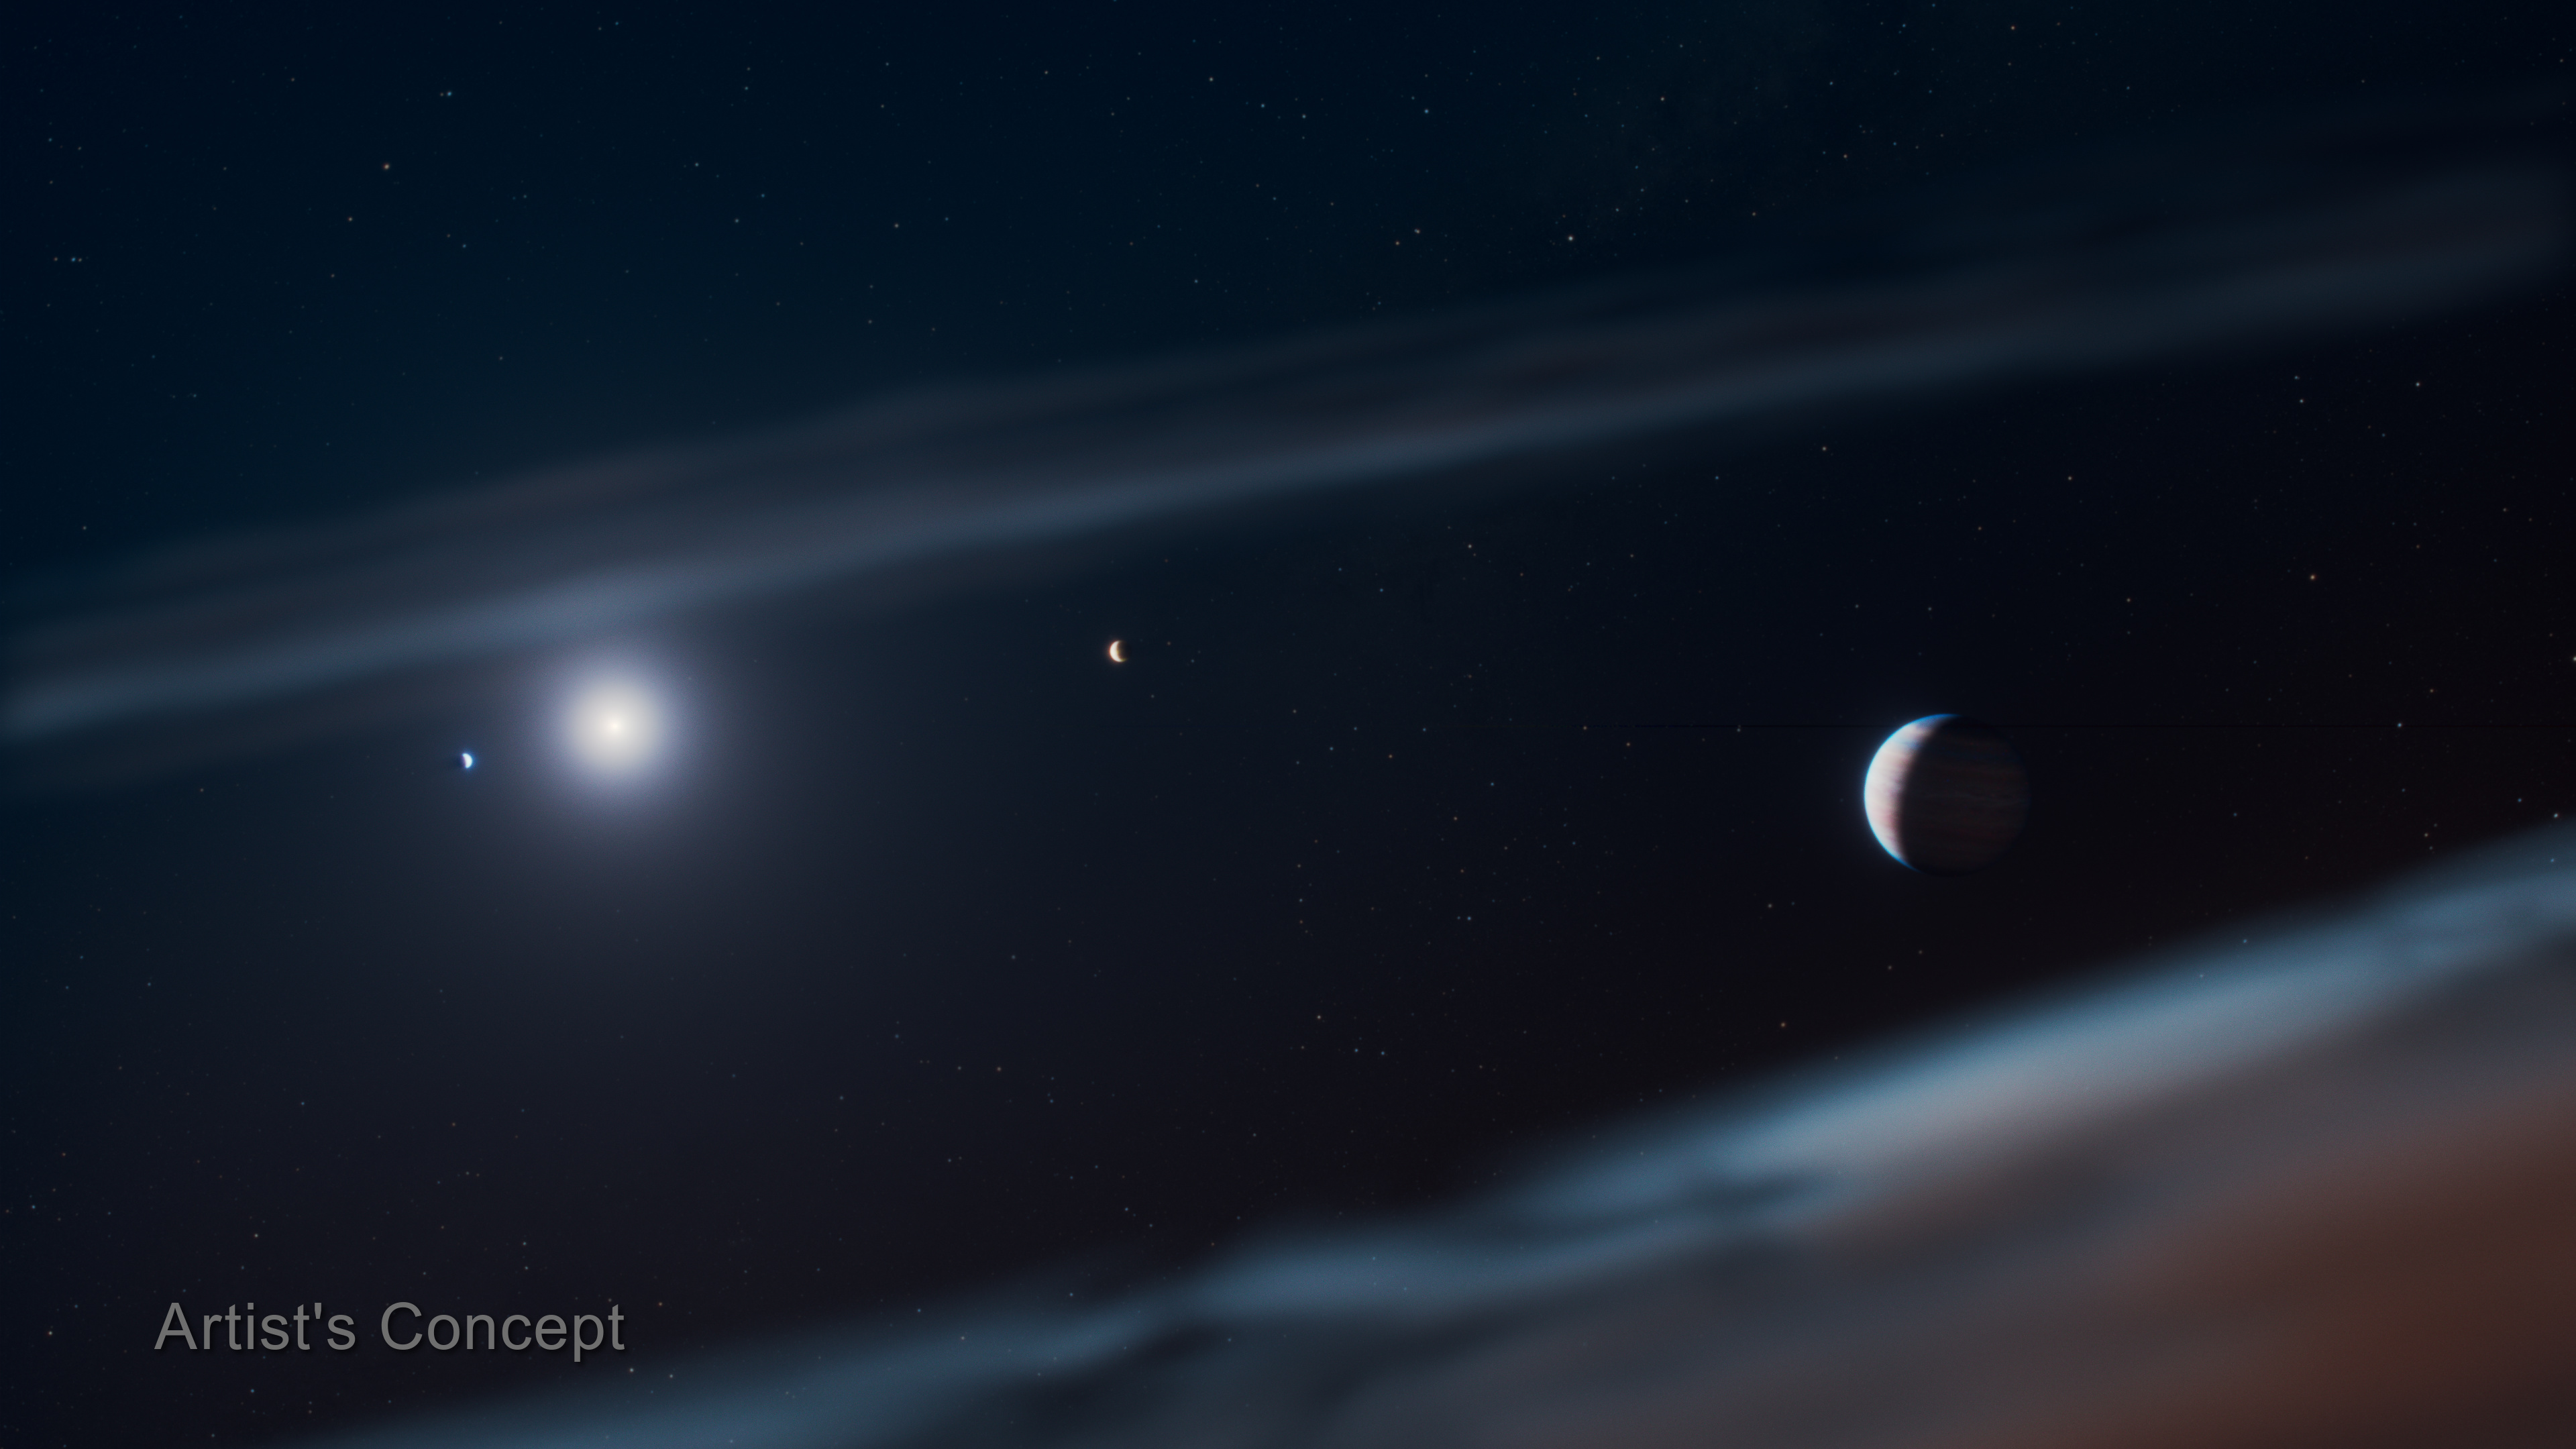

Beta Pictoris System (Artist’s Concept)

This artist’s concept depicts the young Beta Pictoris planetary system with the newly discovered giant exoplanet, Beta Pictoris d, at the right. Beta Pictoris c circles closest to the star (left in this artist’s concept), Beta Pictoris b follows on a wider orbit, and the newly discovered Beta Pictoris d lies farther out, just inside the debris disk’s inner edge. In this artist’s concept, the planets are shown at their correct relative orbital distances, but the planets themselves have been enlarged and are not to scale relative to their orbits.

Astronomers using NASA’s James Webb Space Telescope recently discovered Beta Pictoris d not through conventional imaging, but through spectroscopy, first detecting the unique chemical signature of its atmosphere.

Credit: Illustration: NASA, ESA, CSA, STScI, Ralf Crawford (STScI)